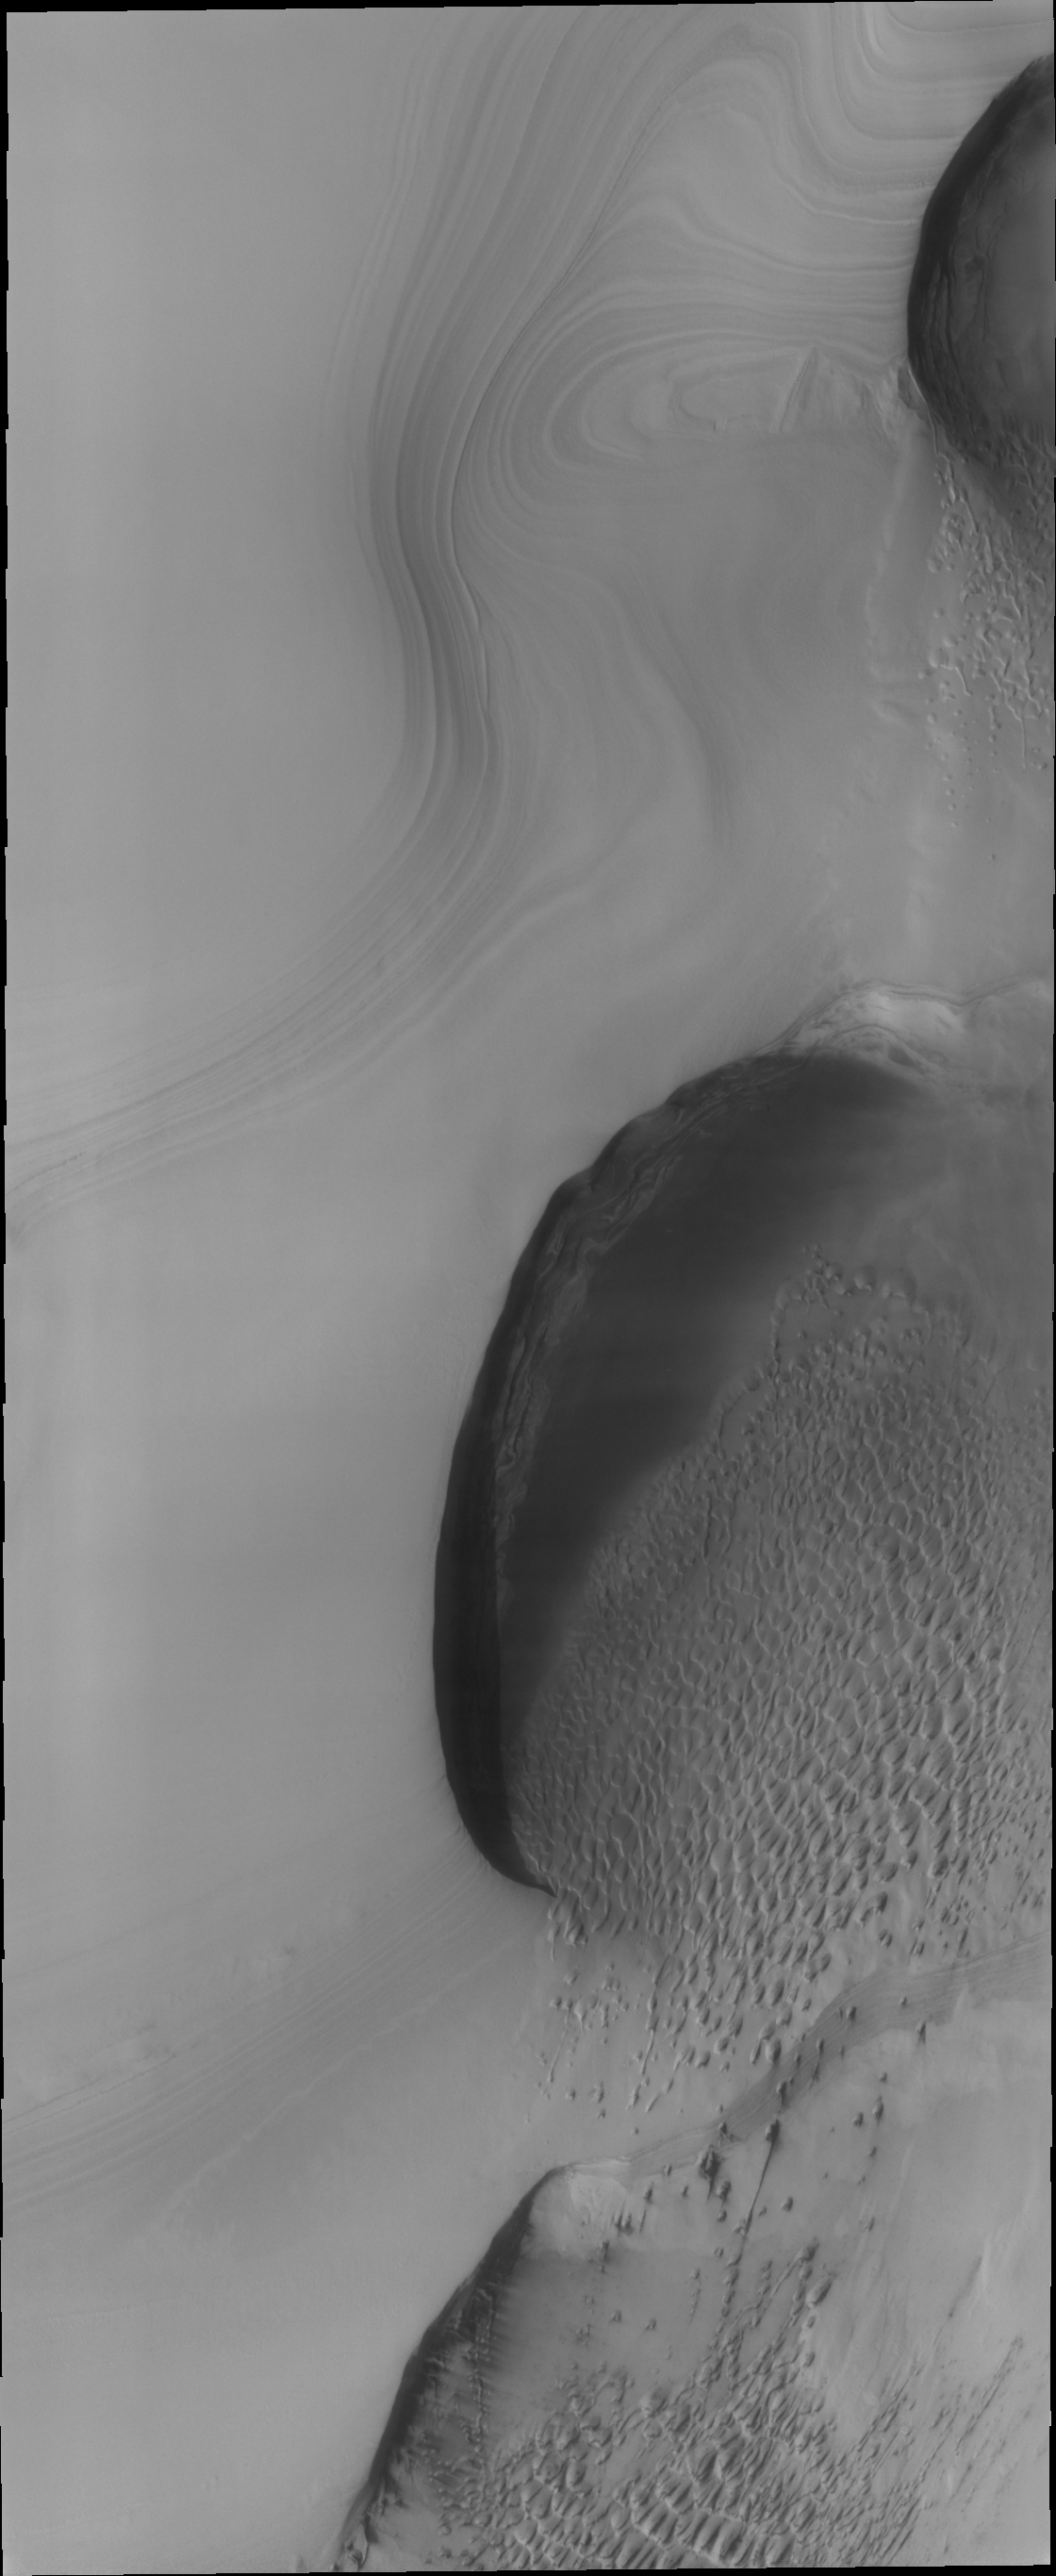

North Polar Dunes

Dunes are common at both poles of Mars. These northern pole dunes are still covered in frost, as it is early springtime when this image was acquired.

Credit: NASA/JPL/ASU